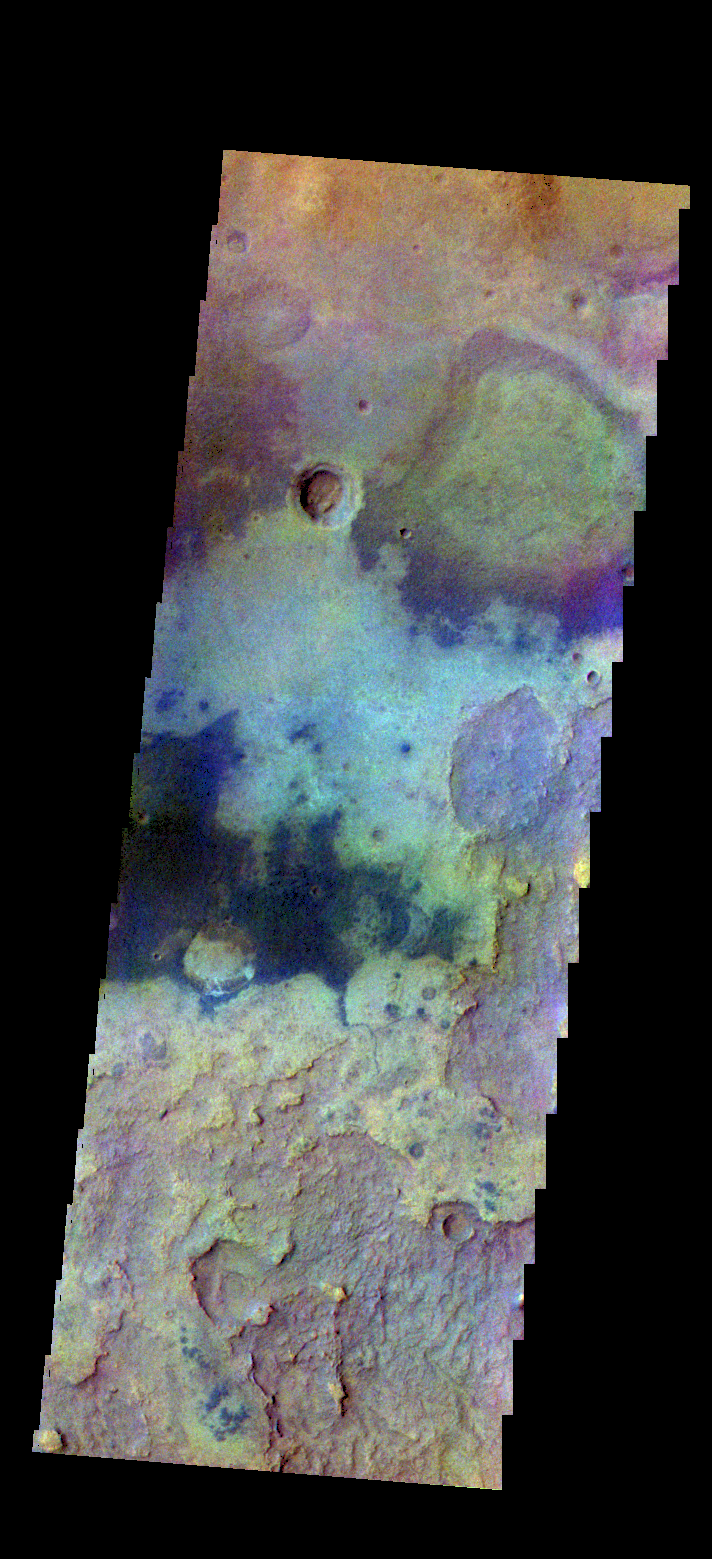

Plains – False Color

The THEMIS camera contains 5 filters. The data from different filters can be combined in multiple ways to create a false color image. These false color images may reveal subtle variations of the surface not easily identified in a single band image. Today’s false color image shows plains northwest of Argyre Plainitia.

Credit: NASA/JPL-Caltech/ASU